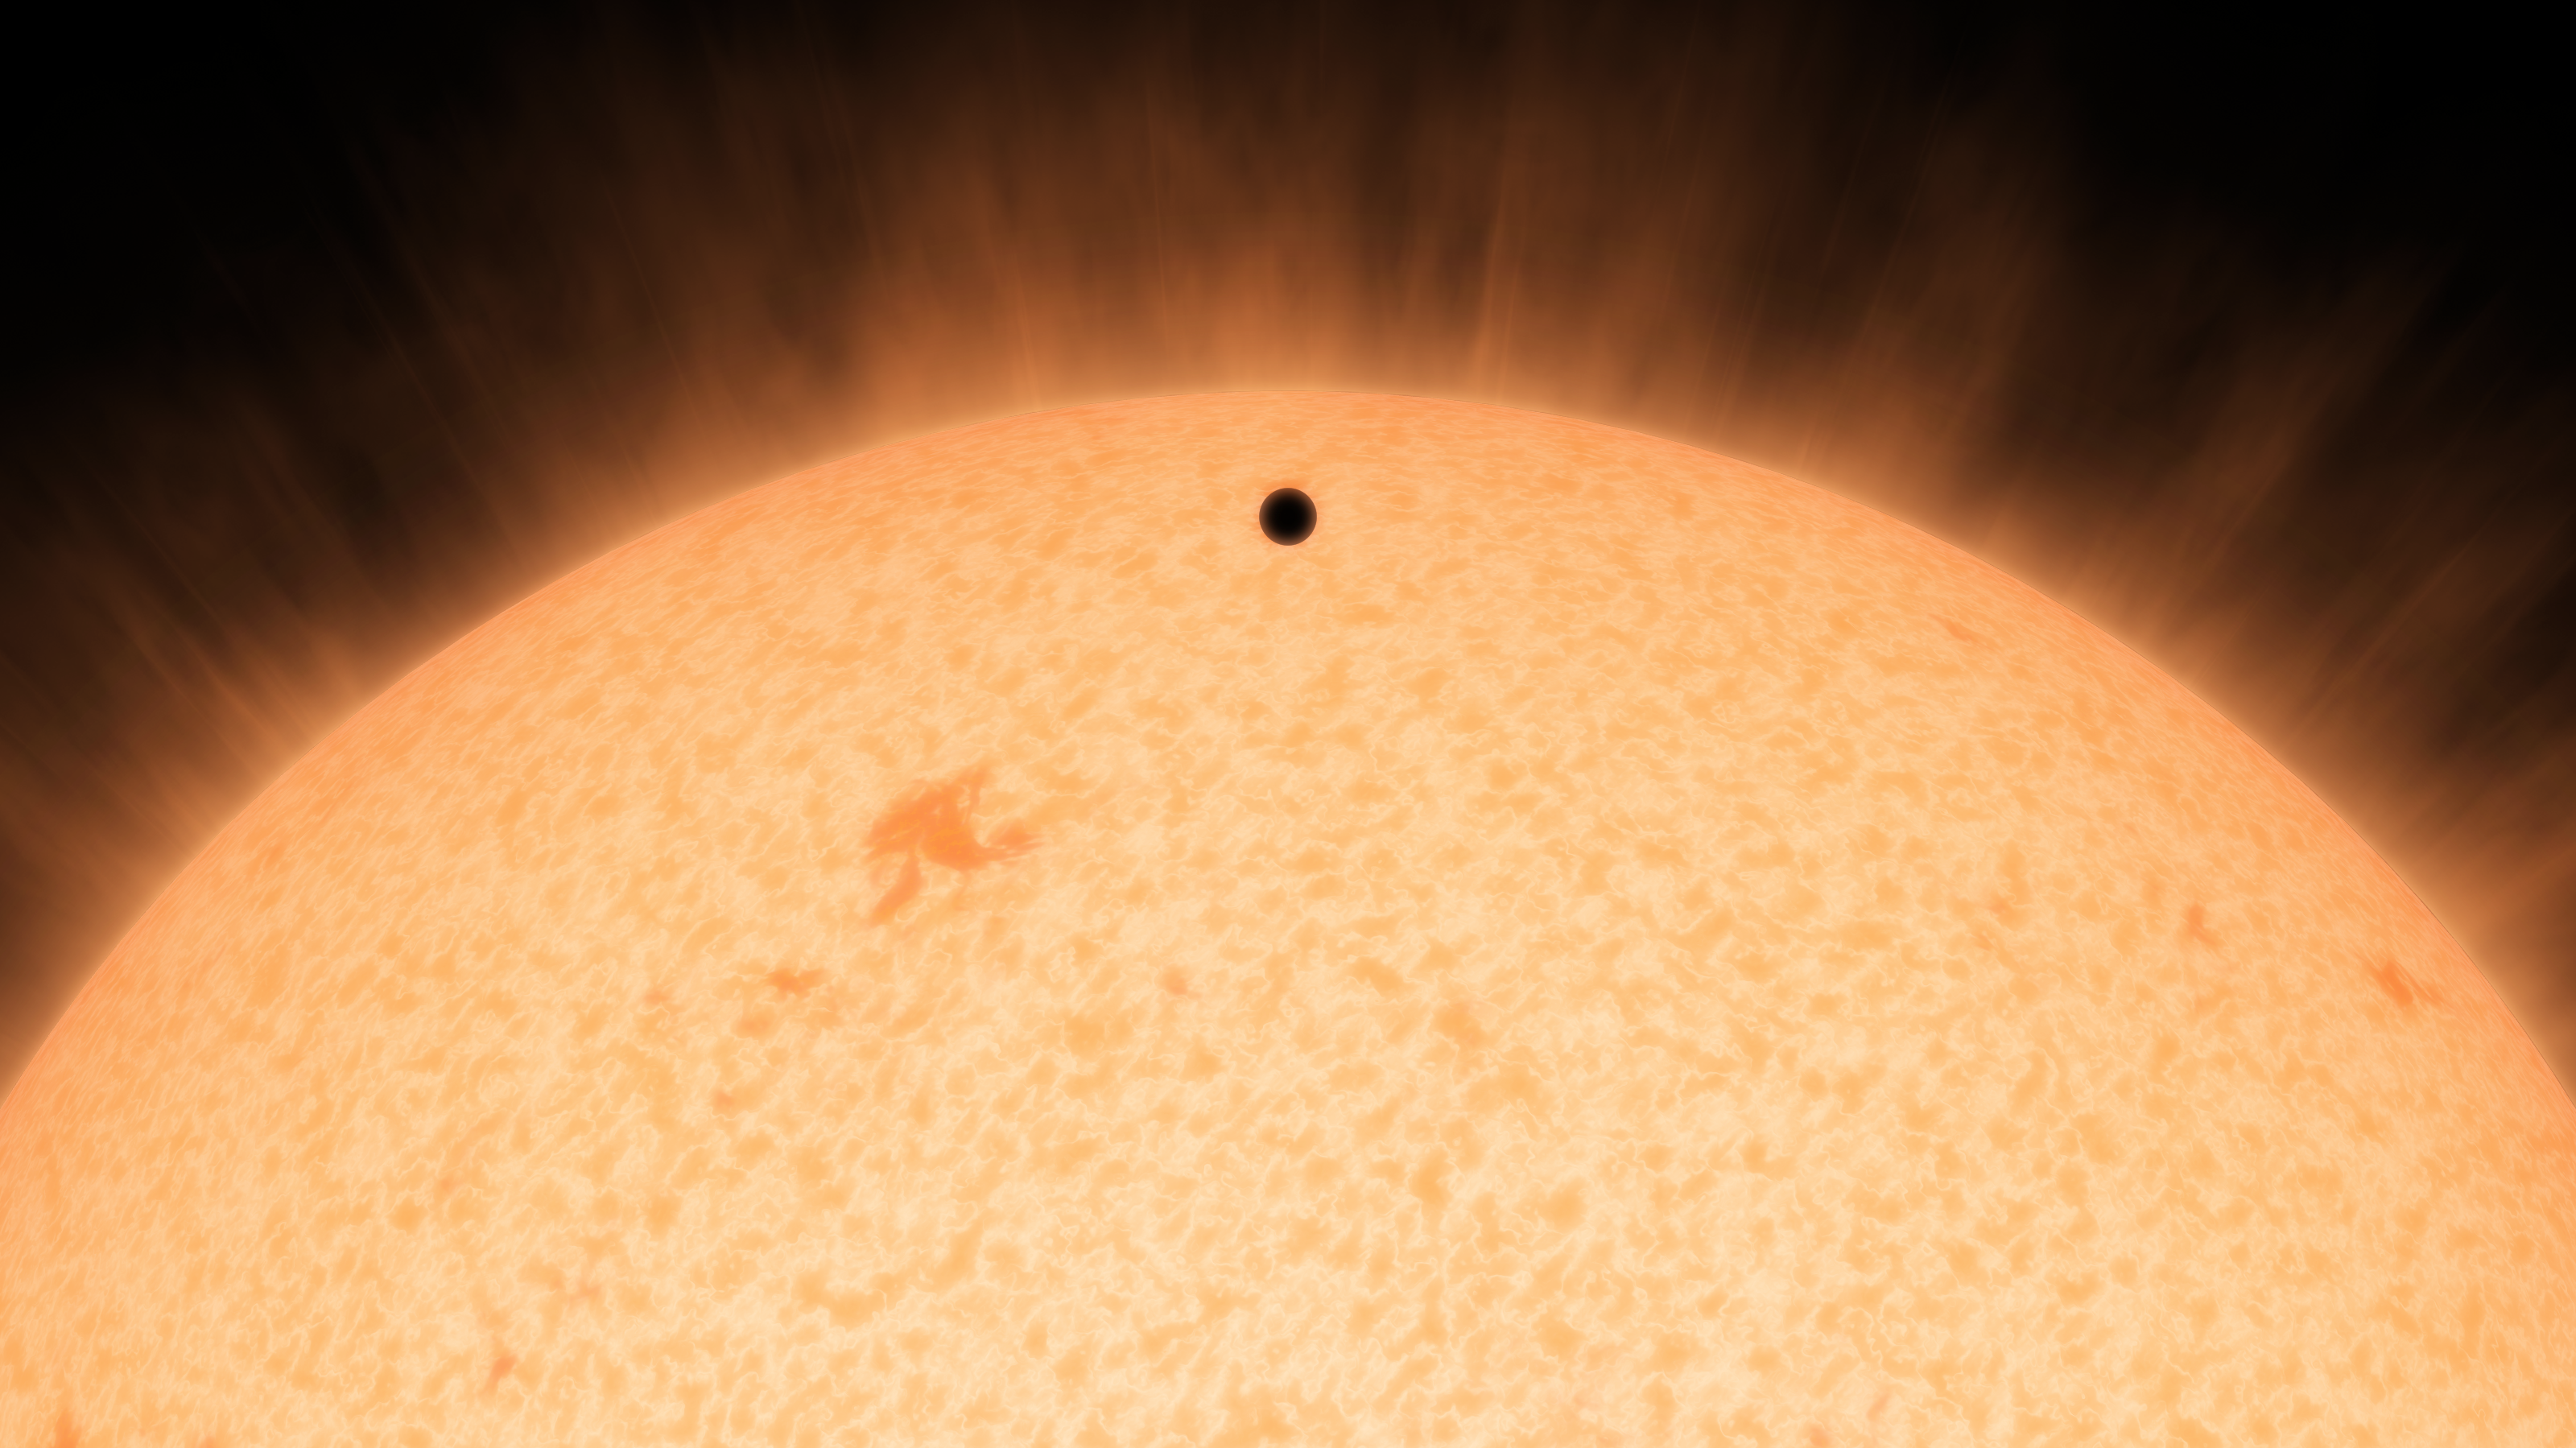

Little Black Spot on the Star Today (Artist’s Concept)

Full Sun

Download the full resolution TIFF file
View the animation

This artist’s conception shows the silhouette of a rocky planet, dubbed HD 219134b, as it passes in front of its star. At 21 light-years away, the planet is the closest outside of our solar system that can be seen crossing, or transiting, its star — a bonus for astronomers because transiting planets make ideal specimens for detailed studies of their atmospheres. It was discovered using the HARPS-North instrument on the Italian 3.6-meter National Galileo Telescope in the Canary Islands, and NASA’s Spitzer Space Telescope.

The planet, which is about 1.6 times the size of Earth, is also the nearest confirmed rocky planet outside our solar system. It orbits a star that is cooler and smaller than our sun, whipping closely around it in a mere three days. The proximity of the planet to the star means that it would be scorching hot and not habitable.

Transiting planets are ideal targets for astronomers wanting to know more about planetary compositions and atmospheres. As a planet passes in front of its star, it causes the starlight to dim, and telescopes can measure this effect. If molecules are present in the planet’s atmosphere, they can absorb certain wavelengths of light, leaving imprints in the starlight. This type of technique will be used in the future to investigate potentially habitable planets and search for signs of life.

NASA’s Jet Propulsion Laboratory in Pasadena, California, manages the Spitzer Space Telescope mission for NASA’s Science Mission Directorate, Washington. Science operations are conducted at the Spitzer Science Center at the California Institute of Technology in Pasadena. Science operations are conducted at the Spitzer Science Center at the California Institute of Technology in Pasadena. Spacecraft operations are based at Lockheed Martin Space Systems Company, Littleton, Colorado. Data are archived at the Infrared Science Archive housed at the Infrared Processing and Analysis Center at Caltech. Caltech manages JPL for NASA.

Credit: NASA/JPL-Caltech